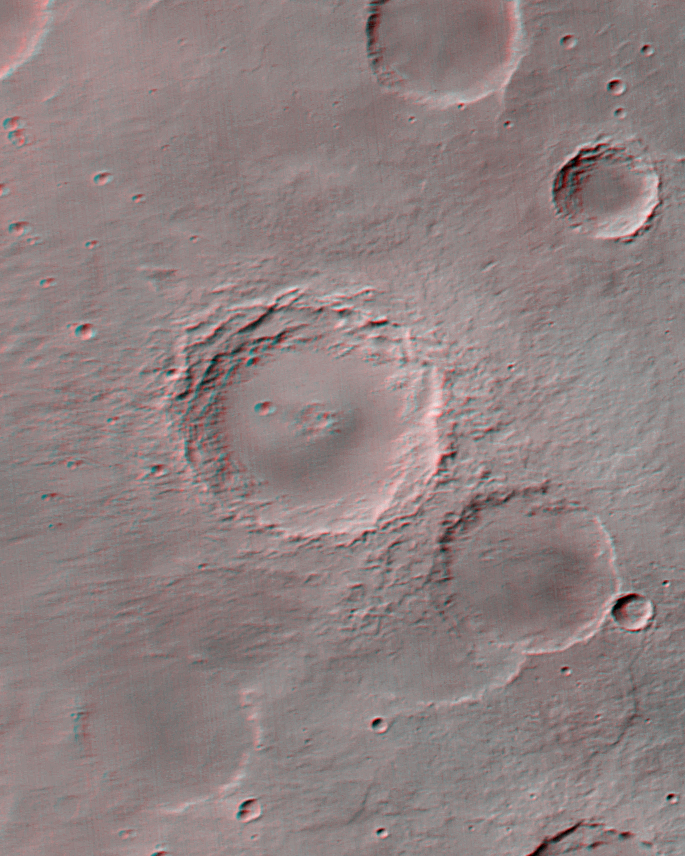

The Geodesy Campaign

Every day, Mars Global Surveyor (MGS) circles the red planet just over twelve times, and from their vantage point at 400 km altitude, the fisheye lenses of the Mars Orbiter Camera (MOC) Wide Angle (WA) cameras can see the entire surface. During typical operations, highly-summed two-color image strips are transmitted for each orbit and assembled into daily global weather maps, with a resolution of about 7.5 km (4.6 miles) per pixel. The small size and low resolution of these strips leaves most of the data bandwidth available for higher-priority Narrow Angle images.

During May 1999, however, the Wide Angle cameras are being used instead to map the whole planet at the intrinsic resolution of the WA camera — 230 meters (750 feet) per pixel. While the blue WA camera continues to capture the global map so that daily weather can still be monitored, the other WA camera (with the red filter) is building up swaths of full-resolution coverage. The Deep Space Network is tracking the spacecraft 24 hours a day during this geodesy campaign, and imaging data are being returned for about two-thirds of the time at 69 kbits/sec (somewhat faster than a 56K modem). During the other third of the time, the spacecraft is transmitting back to Earth one day’s worth of recorded data from the other science instruments.

Geodesy is the measurement of a planet’s shape and the location of features on its surface. The intent of the geodesy campaign is to acquire, during a short period of time, simultaneous measurements by the Mars Orbiter Laser Altimeter (MOLA), the Radio Science (RS) investigation, and the MOC. MOLA observations provide precise, absolute measurements of a set of profiles around the planet, but their spacing is quite large relative to their resolution. RS measurements provide detailed information about the position of the spacecraft, critical to processing both the MOC and MOLA data. MOC provides both a higher resolution base map on which the other data can be overlain and, using stereoscopic measurements, provides the potential for a ten-fold improvement in the spatial resolution of the topography.

Owing to the nature of the MGS orbit, the groundtrack returns to within about 30 km of a given orbit 88 orbits (about one week) later. Thus, it takes a week to build up global coverage at full resolution. Figure MOC2-127a shows the planning map of coverage during the first week of the campaign (top), and the resulting actual coverage (bottom). Gaps caused by recorder playbacks must be filled in a second week of imaging by moving the times of the playbacks. Also in the second week, stereo coverage is acquired by re-imaging areas from adjacent orbits at aside-looking angle. Figure MOC2-127b shows an example of such stereo from the Mare Tyrrhenum region, centered at 27.3°S, 227.0°W (NOTE: Red-blue glasses are needed to view the stereo effect). The crater that dominates the center of Figure MOC2-127b is about 50 kilometers (31 miles) across. Stereo coverage will be completed in the third and fourth weeks. The remaining data volume will be used to fill in gaps created by data losses, and to acquire a somewhat lower resolution global color image through the blue wide angle camera.

The resulting dataset will provide global color and stereo coverage at about 300 m/pixel. Although similar coverage was obtained by the Viking mission in the late 1970s, Viking took over three years to cover the planet, and there are significant variations in lighting, weather, and surface features in the Viking images. A substantial improvement in the longitude/latitude grid is expected, which will have important benefits to future Mars exploration.

Malin Space Science Systems and the California Institute of Technology built the MOC using spare hardware from the Mars Observer mission. MSSS operates the camera from its facilities in San Diego, CA. The Jet Propulsion Laboratory’s Mars Surveyor Operations Project operates the Mars Global Surveyor spacecraft with its industrial partner, Lockheed Martin Astronautics, from facilities in Pasadena, CA and Denver, CO.

Credit: NASA/JPL/MSSS